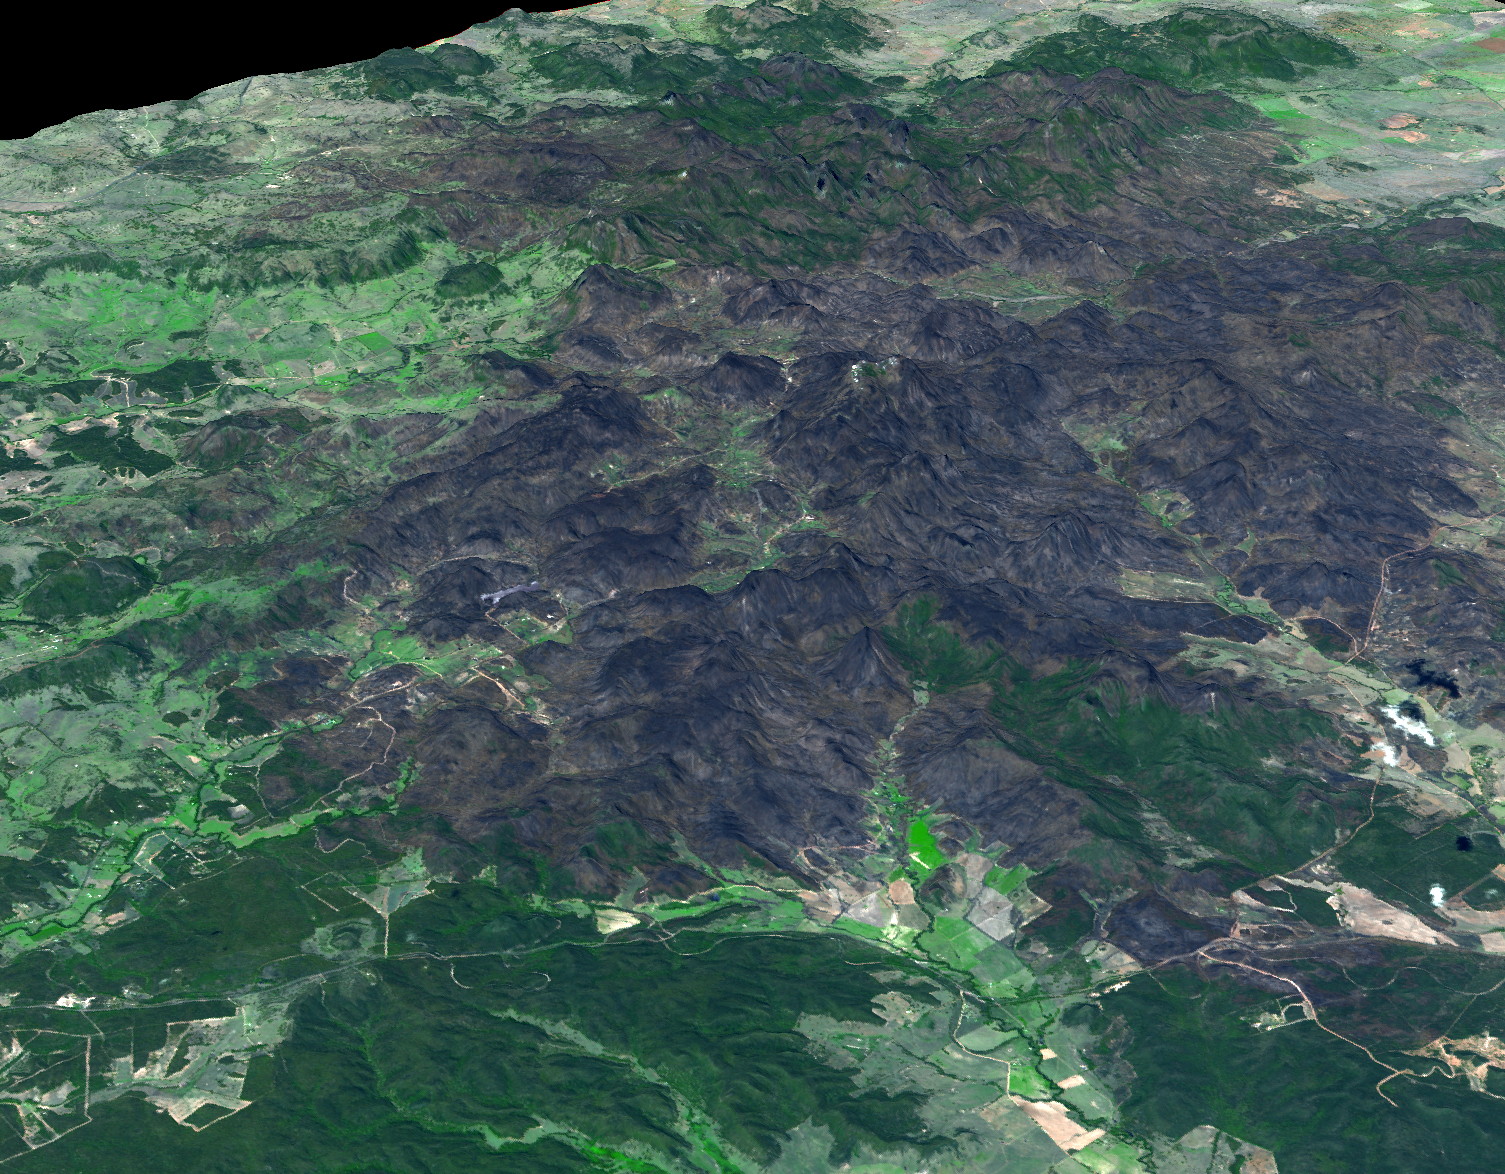

NASA Spacecraft Captures 3-D View of Massive Australian Wildfire

In mid-January, 2013, a massive wildfire damaged Australia’s largest optical astronomy facility, the Siding Spring Observatory, causing significant damage. All of the workers were safely evacuated, but five buildings, including a visitors’ center and lodge, were badly damaged. The facility remains closed while the extent of damage is assessed. Australia has suffered both its hottest summer on record, and a devastating wildfire season. This was one of numerous large fires that have devastated the country.

This 3-D perspective view image was created from data acquired Feb. 4, 2013, by the Advanced Spaceborne Thermal Emission and Reflection Radiometer (ASTER) instrument on NASA’s Terra spacecraft. The image is located near 31.2 degrees south latitude, 149 degrees east longitude.

With its 14 spectral bands from the visible to the thermal infrared wavelength region and its high spatial resolution of 15 to 90 meters (about 50 to 300 feet), ASTER images Earth to map and monitor the changing surface of our planet. ASTER is one of five Earth-observing instruments launched Dec. 18, 1999, on Terra. The instrument was built by Japan’s Ministry of Economy, Trade and Industry. A joint U.S./Japan science team is responsible for validation and calibration of the instrument and data products.

The broad spectral coverage and high spectral resolution of ASTER provides scientists in numerous disciplines with critical information for surface mapping and monitoring of dynamic conditions and temporal change. Example applications are: monitoring glacial advances and retreats; monitoring potentially active volcanoes; identifying crop stress; determining cloud morphology and physical properties; wetlands evaluation; thermal pollution monitoring; coral reef degradation; surface temperature mapping of soils and geology; and measuring surface heat balance.

The U.S. science team is located at NASA’s Jet Propulsion Laboratory, Pasadena, Calif. The Terra mission is part of NASA’s Science Mission Directorate, Washington, D.C.

Credit: NASA/GSFC/METI/ERSDAC/JAROS, and U.S./Japan ASTER Science Team